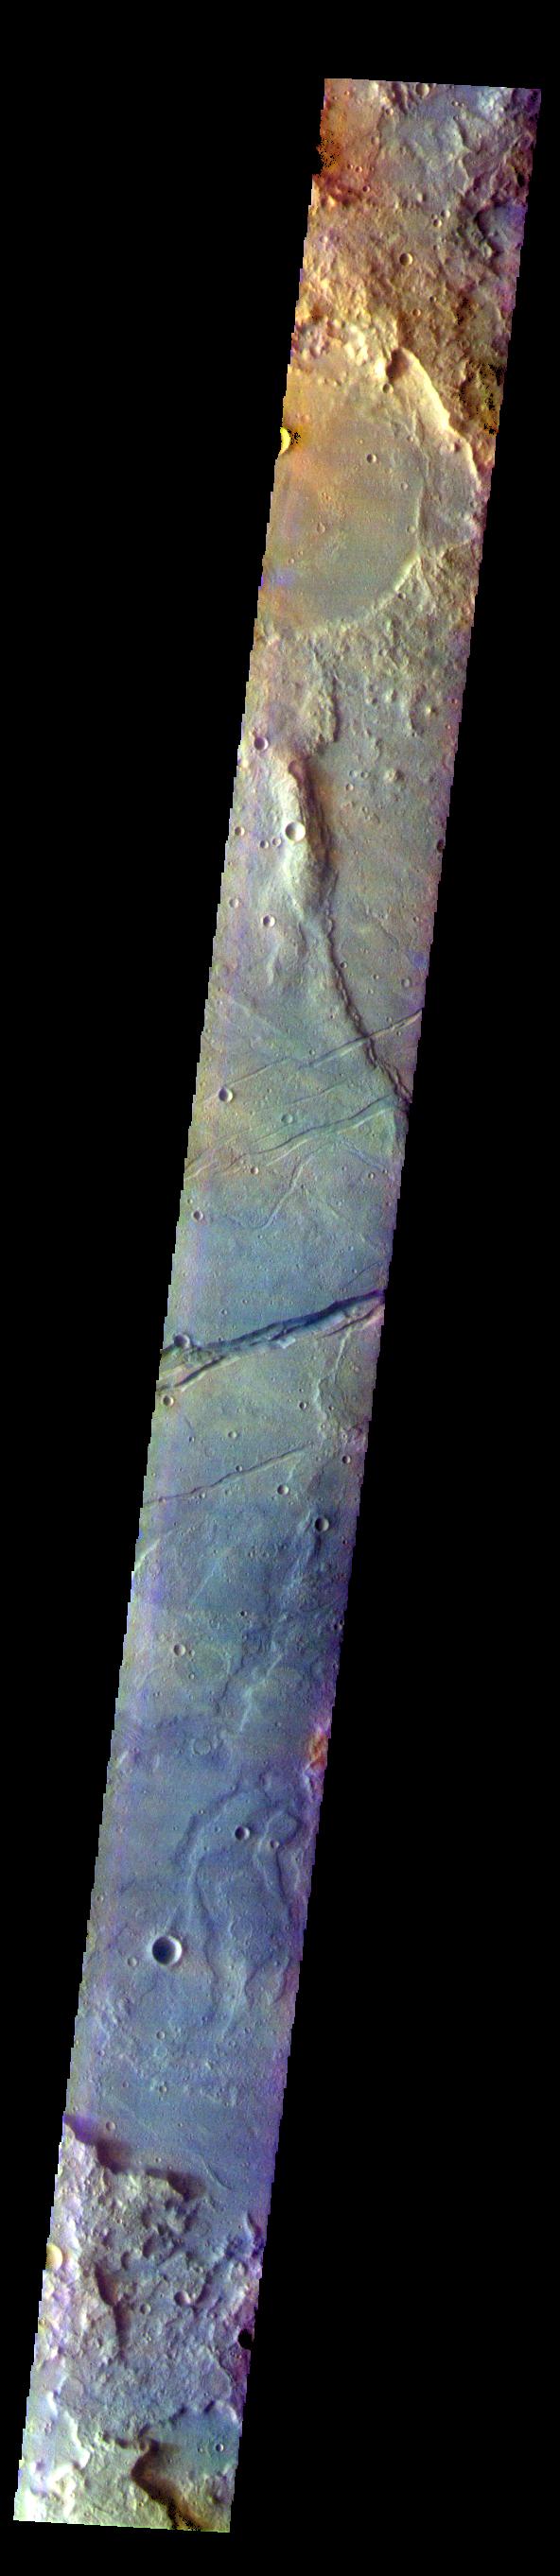

Sirenum Fossae – False Color

The THEMIS VIS camera contains 5 filters. The data from different filters can be combined in multiple ways to create a false color image. These false color images may reveal subtle variations of the surface not easily identified in a single band image. Today’s false color image shows part of Sirenum Fossae. The linear depressions in this VIS image are tectonic graben. Graben are formed by extension of the crust and faulting. When large amounts of pressure or tension are applied to rocks on timescales that are fast enough that the rock cannot respond by deforming, the rock breaks along faults. In the case of a graben, two parallel faults are formed by extension of the crust and the rock in between the faults drops downward into the space created by the extension. Several graben are visible in this THEMIS VIS image, trending from north-northeast to south-southwest. Because the faults defining the graben are formed parallel to the direction of the applied stress, we know that extensional forces were pulling the crust apart in the west-northwest/east-southeast direction. The Sirenum Fossae graben are 2735km (1700 miles) long.

The THEMIS VIS camera is capable of capturing color images of the Martian surface using five different color filters. In this mode of operation, the spatial resolution and coverage of the image must be reduced to accommodate the additional data volume produced from using multiple filters. To make a color image, three of the five filter images (each in grayscale) are selected. Each is contrast enhanced and then converted to a red, green, or blue intensity image. These three images are then combined to produce a full color, single image. Because the THEMIS color filters don’t span the full range of colors seen by the human eye, a color THEMIS image does not represent true color. Also, because each single-filter image is contrast enhanced before inclusion in the three-color image, the apparent color variation of the scene is exaggerated. Nevertheless, the color variation that does appear is representative of some change in color, however subtle, in the actual scene. Note that the long edges of THEMIS color images typically contain color artifacts that do not represent surface variation.

Credit: NASA/JPL-Caltech/ASU